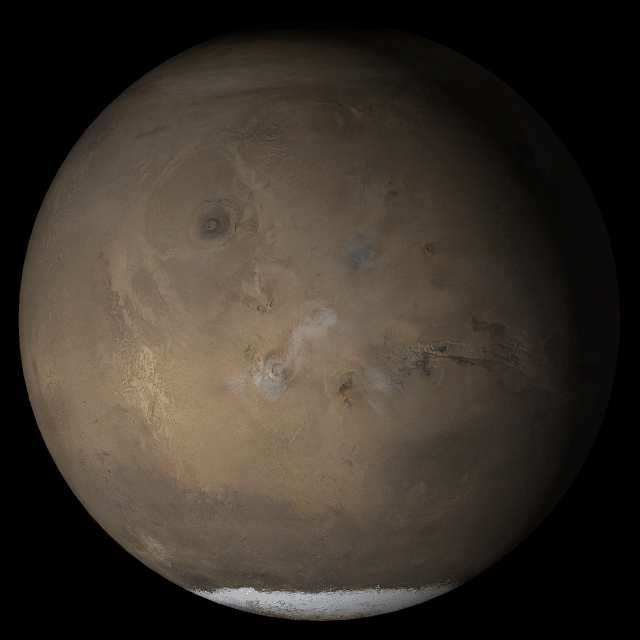

Mars at Ls 211°: Tharsis

3 May 2005
This picture is a composite of Mars Global Surveyor (MGS) Mars Orbiter Camera (MOC) daily global images acquired at Ls 211° during a previous Mars year. This month, Mars looks similar, as Ls 211° occurs in mid-May 2005. The picture shows the Tharsis face of Mars. Over the course of the month, additional faces of Mars as it appears at this time of year are being posted for MOC Picture of the Day. Ls, solar longitude, is a measure of the time of year on Mars. Mars travels 360° around the Sun in 1 Mars year. The year begins at Ls 0°, the start of northern spring and southern autumn.

Season: Northern Autumn/Southern Spring

Credit: NASA/JPL/Malin Space Science Systems